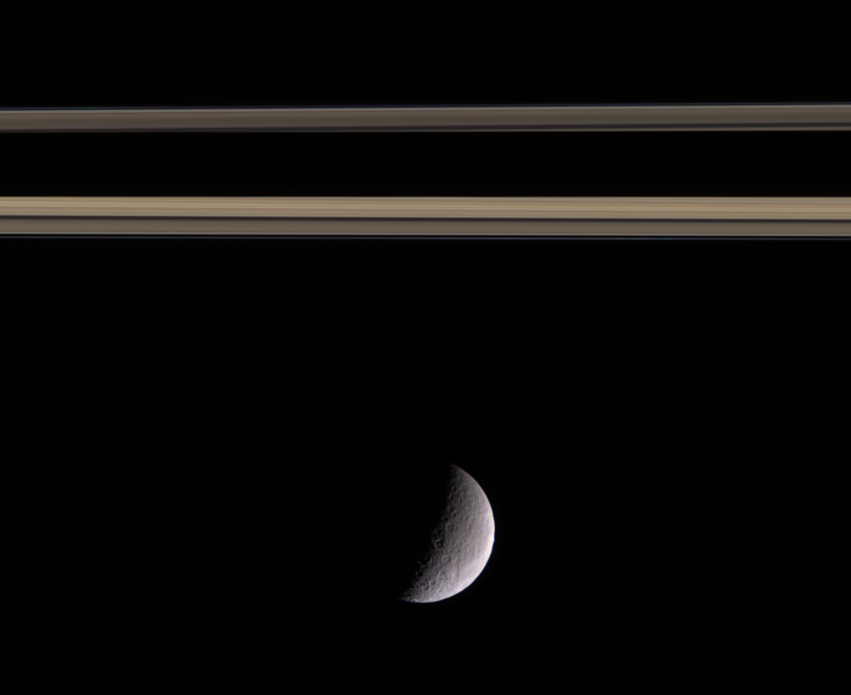

Rhea in Profile

Gray and barren Rhea drifts beneath Saturn’s more colorful rings. Bright wispy markings on the trailing hemisphere of Rhea are just visible curling along the western limb.

Above the icy moon, Saturn’s shadow darkens the ringplane.

Images taken using red, green and blue spectral filters were combined to create this color image, which approximates what the human eye might see. The images were taken in visible light with the Cassini narrow-angle camera on Oct. 13, 2005, at a distance of approximately 1.7 million kilometers (1 million miles) from Rhea and at a Sun-Rhea-spacecraft, or phase, angle of 100 degrees. North on Rhea is up. The image scale is 10 kilometers (6 miles) per pixel. Rhea is 1,528 kilometers (949 miles) across.

The Cassini-Huygens mission is a cooperative project of NASA, the European Space Agency and the Italian Space Agency. The Jet Propulsion Laboratory, a division of the California Institute of Technology in Pasadena, manages the mission for NASA’s Science Mission Directorate, Washington, D.C. The Cassini orbiter and its two onboard cameras were designed, developed and assembled at JPL. The imaging operations center is based at the Space Science Institute in Boulder, Colo.

Credit: NASA/JPL/Space Science Institute